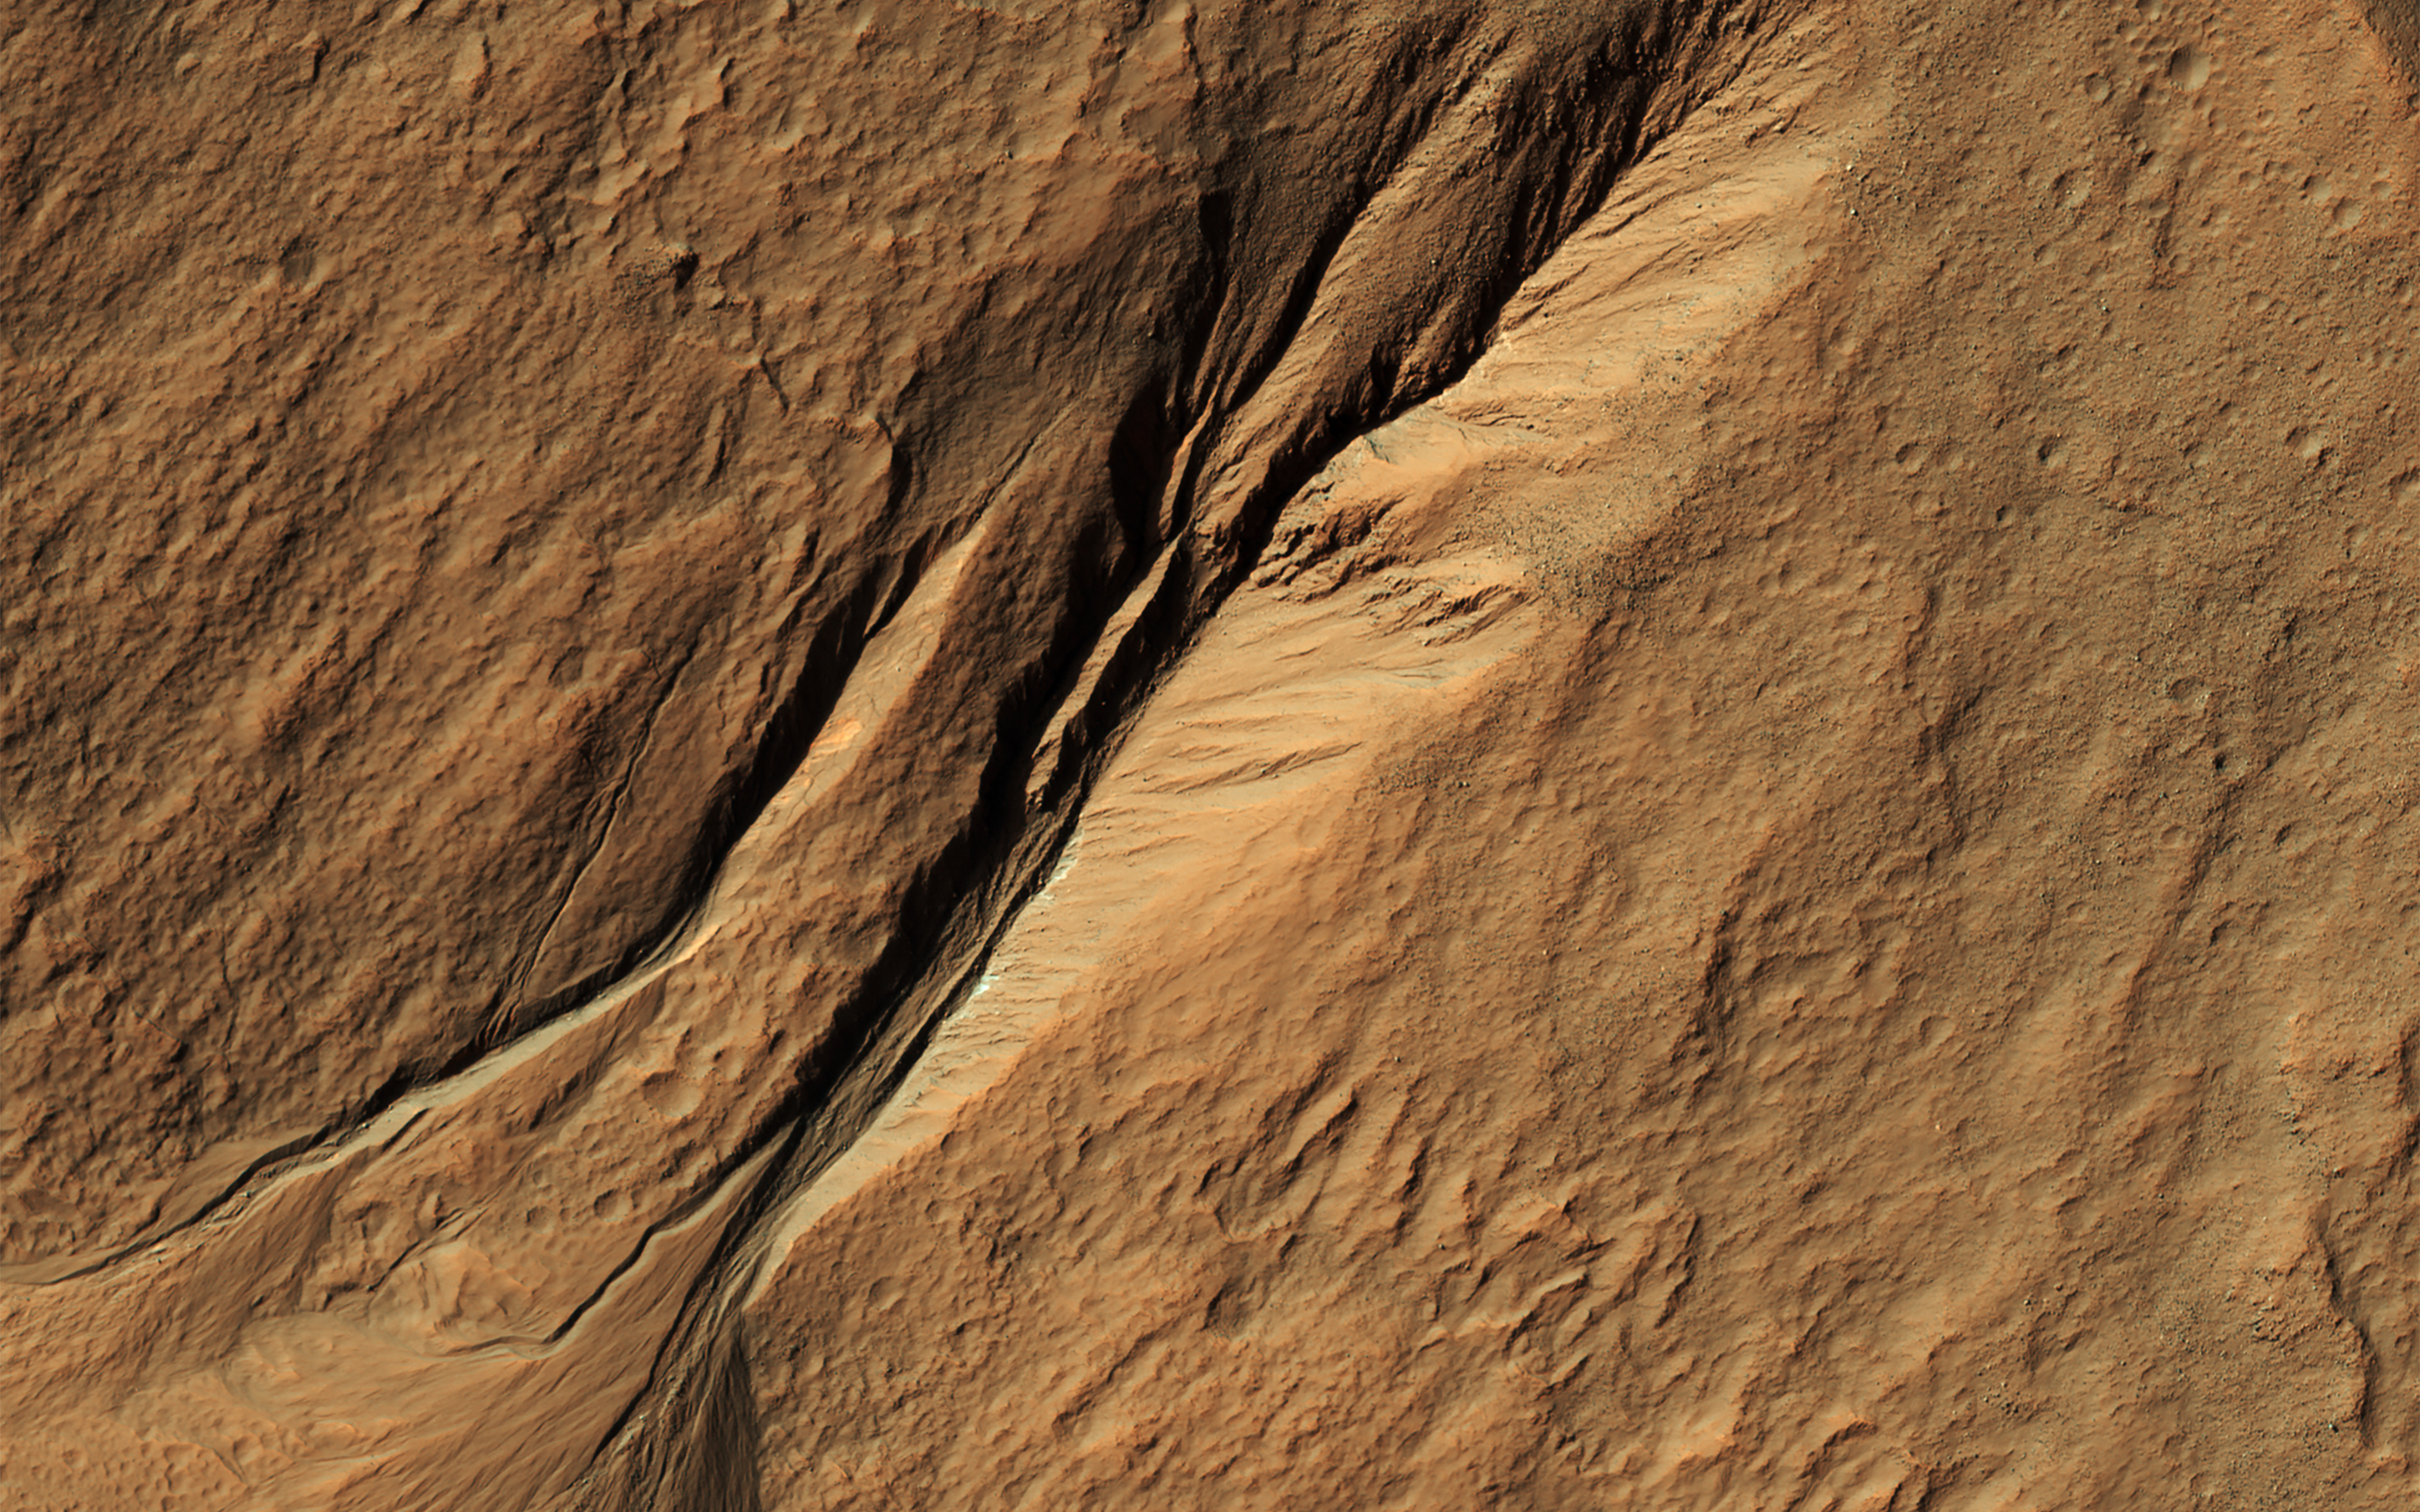

How Old are Martian Gullies?

Gullies eroded into the steep inner slope of an impact crater at this location appear perfectly pristine in this image captured by NASA’s Mars Reconnaissance Orbiter (MRO). Although at first glance it may appear that there are craters superimposed on the gully fans, inspection of HiRISE stereo coverage shows that the craters lie only on the pre-gully terrain.

Distinctive colors in the gully channels and alcoves offer another indication of youth and recent activity. The pre-gully landscape is covered by secondary craters from nearby Gasa Crater, estimated to be about 1 million years old. Although some have suggested that the Martian gullies are also about a million years old and formed in a different environment, we now know that they are continuing to form today.

The map is projected here at a scale of 50 centimeters (19.7 inches) per pixel. [The original image scale is 50.8 centimeters (20 inches) per pixel (with 2 x 2 binning); objects on the order of 152 centimeters (59.9 inches) across are resolved.] North is up

The University of Arizona, Tucson, operates HiRISE, which was built by Ball Aerospace & Technologies Corp., Boulder, Colo. NASA’s Jet Propulsion Laboratory, a division of Caltech in Pasadena, California, manages the Mars Reconnaissance Orbiter Project for NASA’s Science Mission Directorate, Washington.

Credit: NASA/JPL-Caltech/Univ. of Arizona